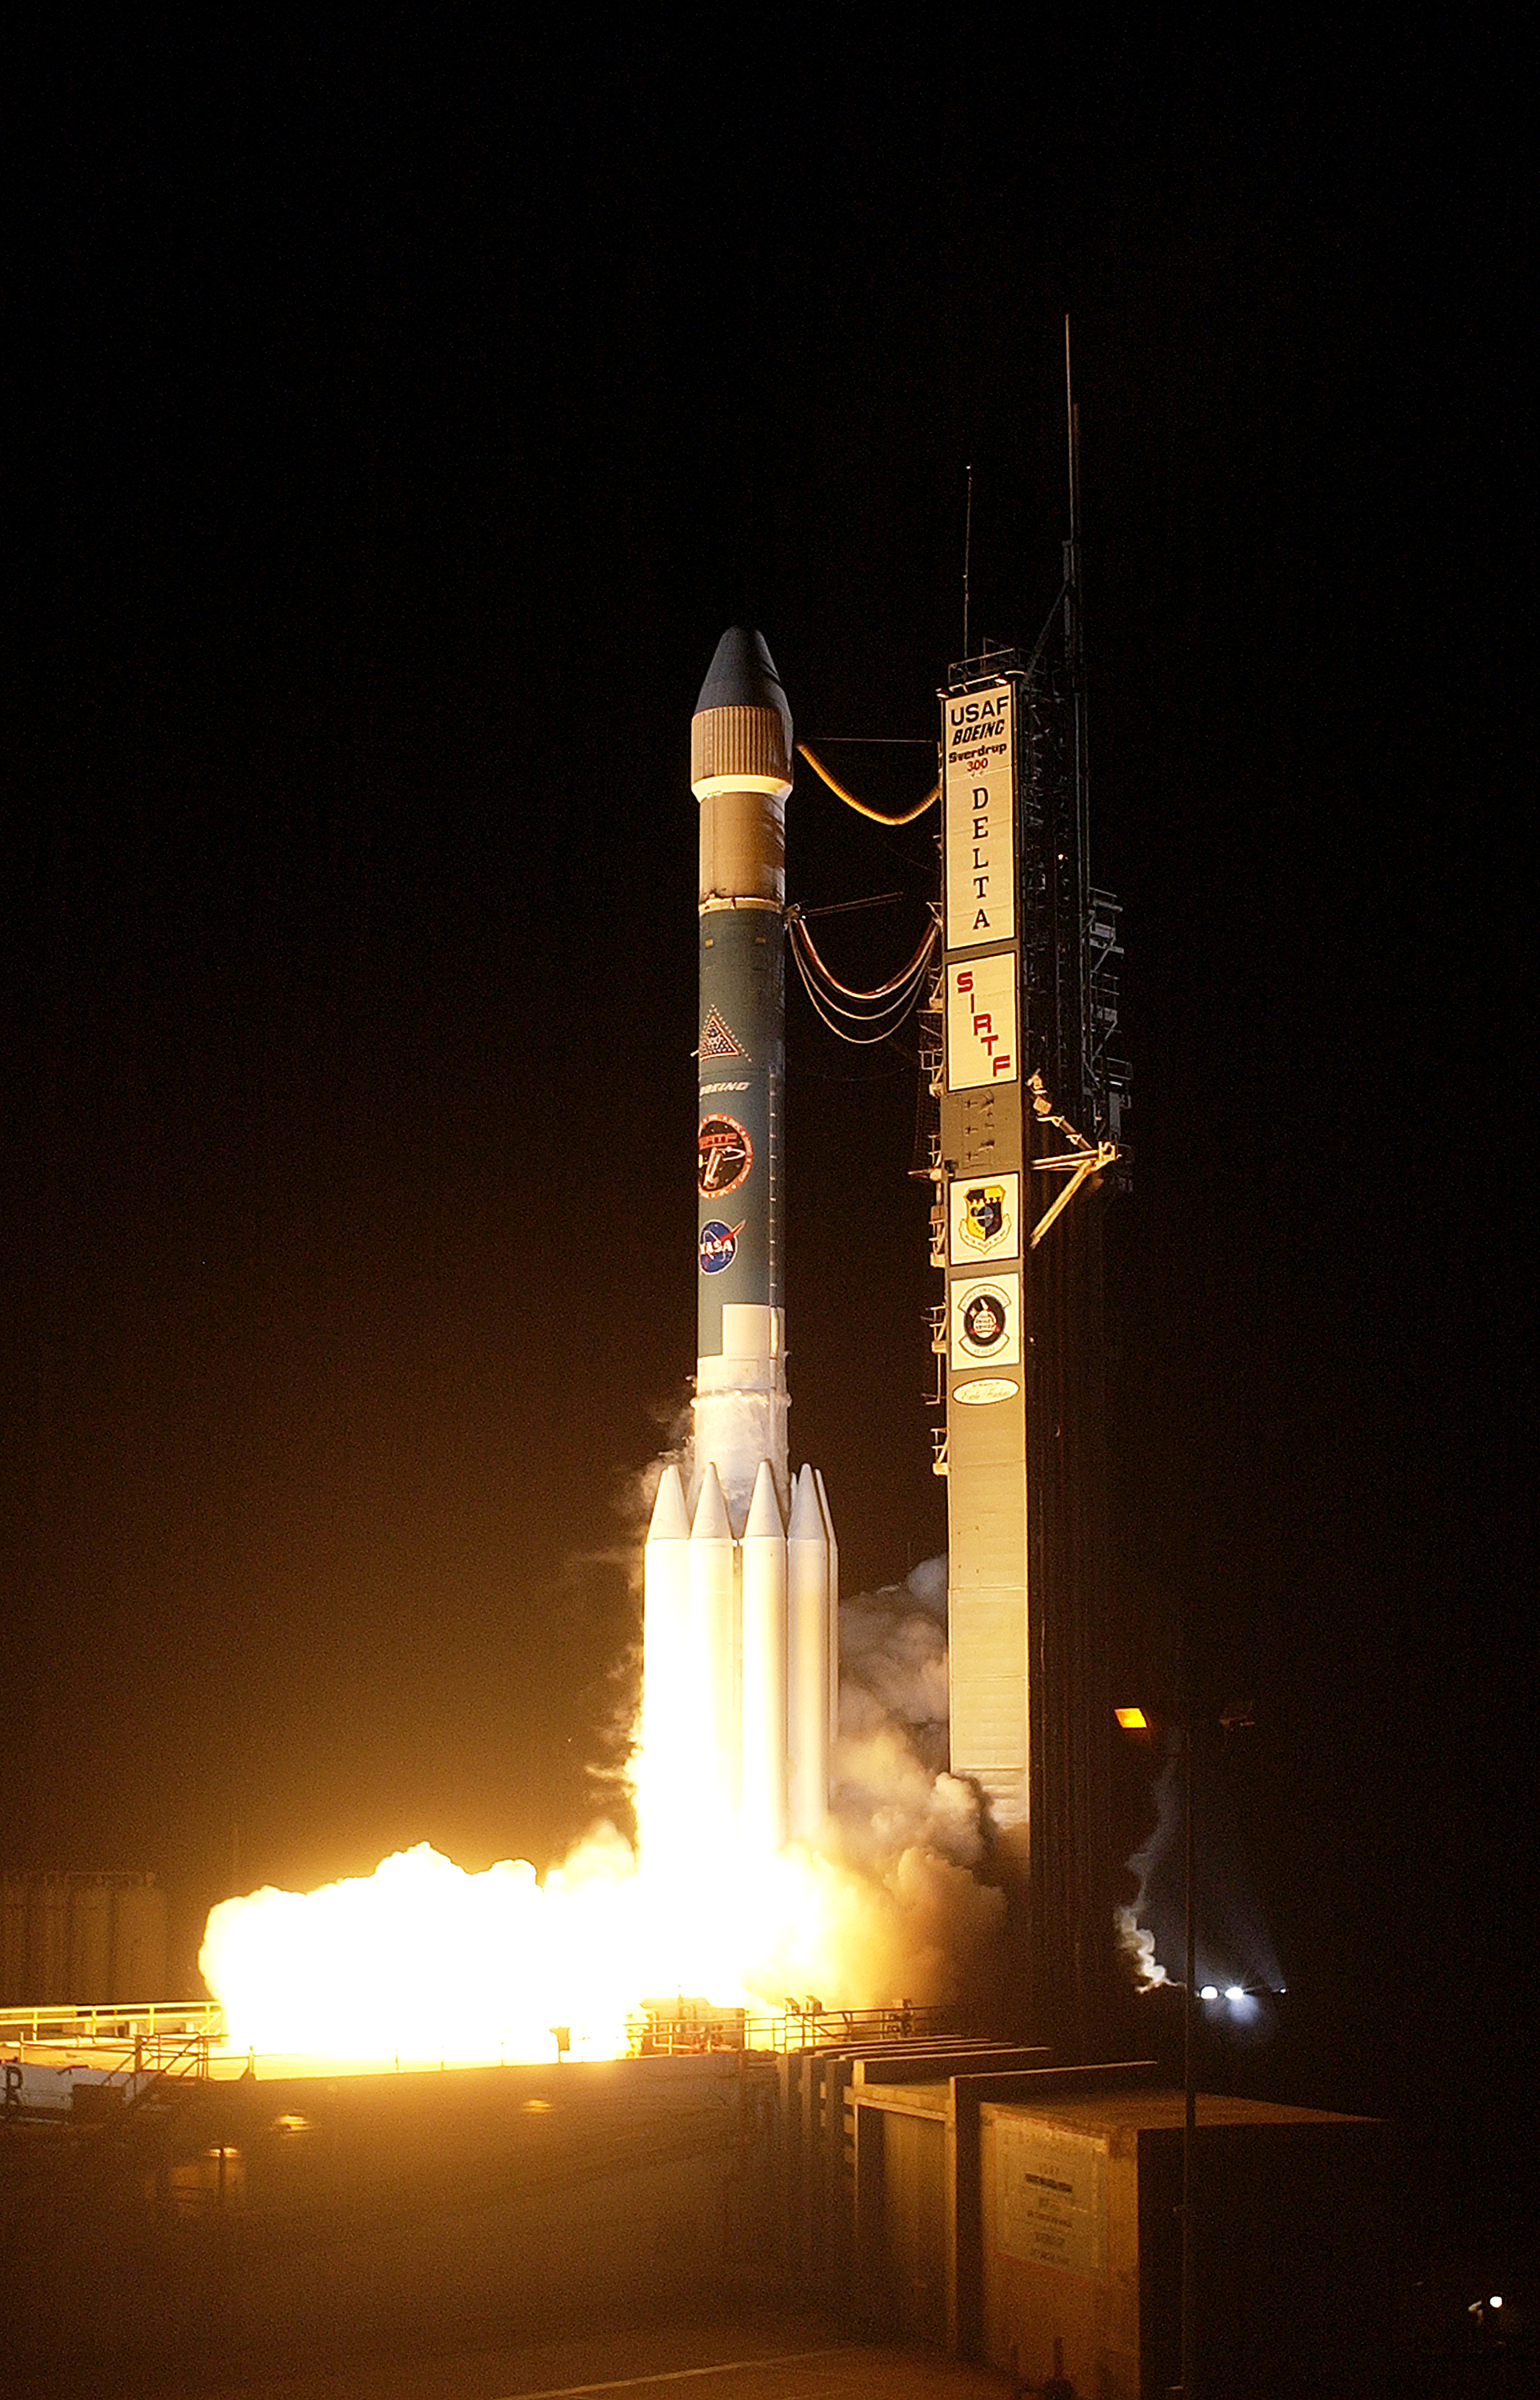

The Launch of Spitzer

The Spitzer Space Telescope was launched on August 25, 2003 from Cape Canaveral, Florida.

Credit: NASA/KSC